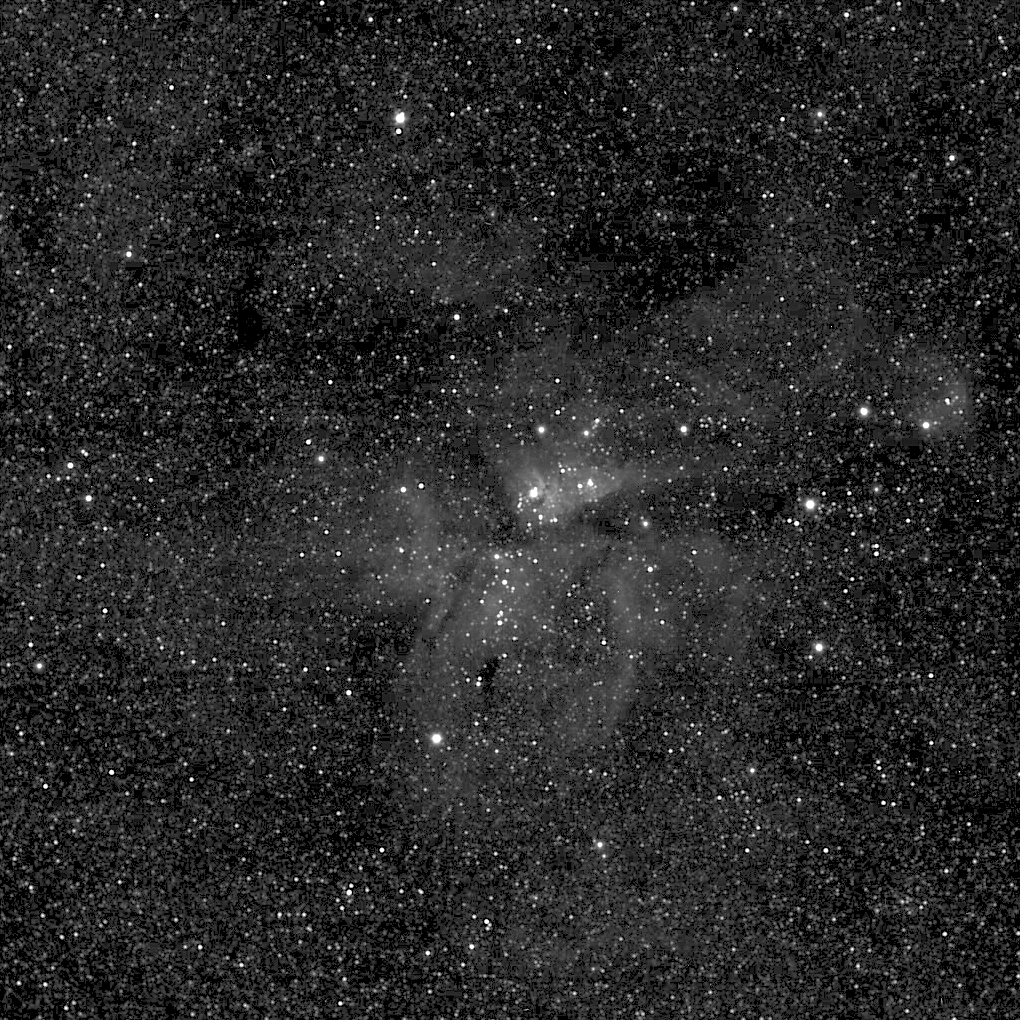

Cassini’s Galactic Aspirations

Cassini briefly turned its gaze from Saturn and its rings and moons to marvel at the Carina Nebula, a brilliant region 8,000 light years from our solar system and more than 200 light years across. Nearly every point of light in this image is a star in our galaxy, the Milky Way.

The nebula is a region of gas and dust made to glow by the ultraviolet light bursting from bright, hot and extremely massive young stars within. Darker regions in the scene are not devoid of stars; rather, they are areas where dense clouds of dust block the light from background stars.

This image and others like it are taken by the spacecraft from time to time for calibration purposes. Calibration images rarely contain such incredible sights. This one affirms Cassini’s position as the farthest, working astronomical observatory ever established around our sun — our eyes on the cosmos, a billion miles from Earth.

The image was taken using the Cassini wide-angle camera on May 14, 2005. The view is a 68-second, clear-filter exposure.

The Cassini-Huygens mission is a cooperative project of NASA, the European Space Agency and the Italian Space Agency. The Jet Propulsion Laboratory, a division of the California Institute of Technology in Pasadena, manages the mission for NASA’s Science Mission Directorate, Washington, D.C. The Cassini orbiter and its two onboard cameras were designed, developed and assembled at JPL. The imaging operations center is based at the Space Science Institute in Boulder, Colo.

Credit: NASA/JPL/Space Science Institute